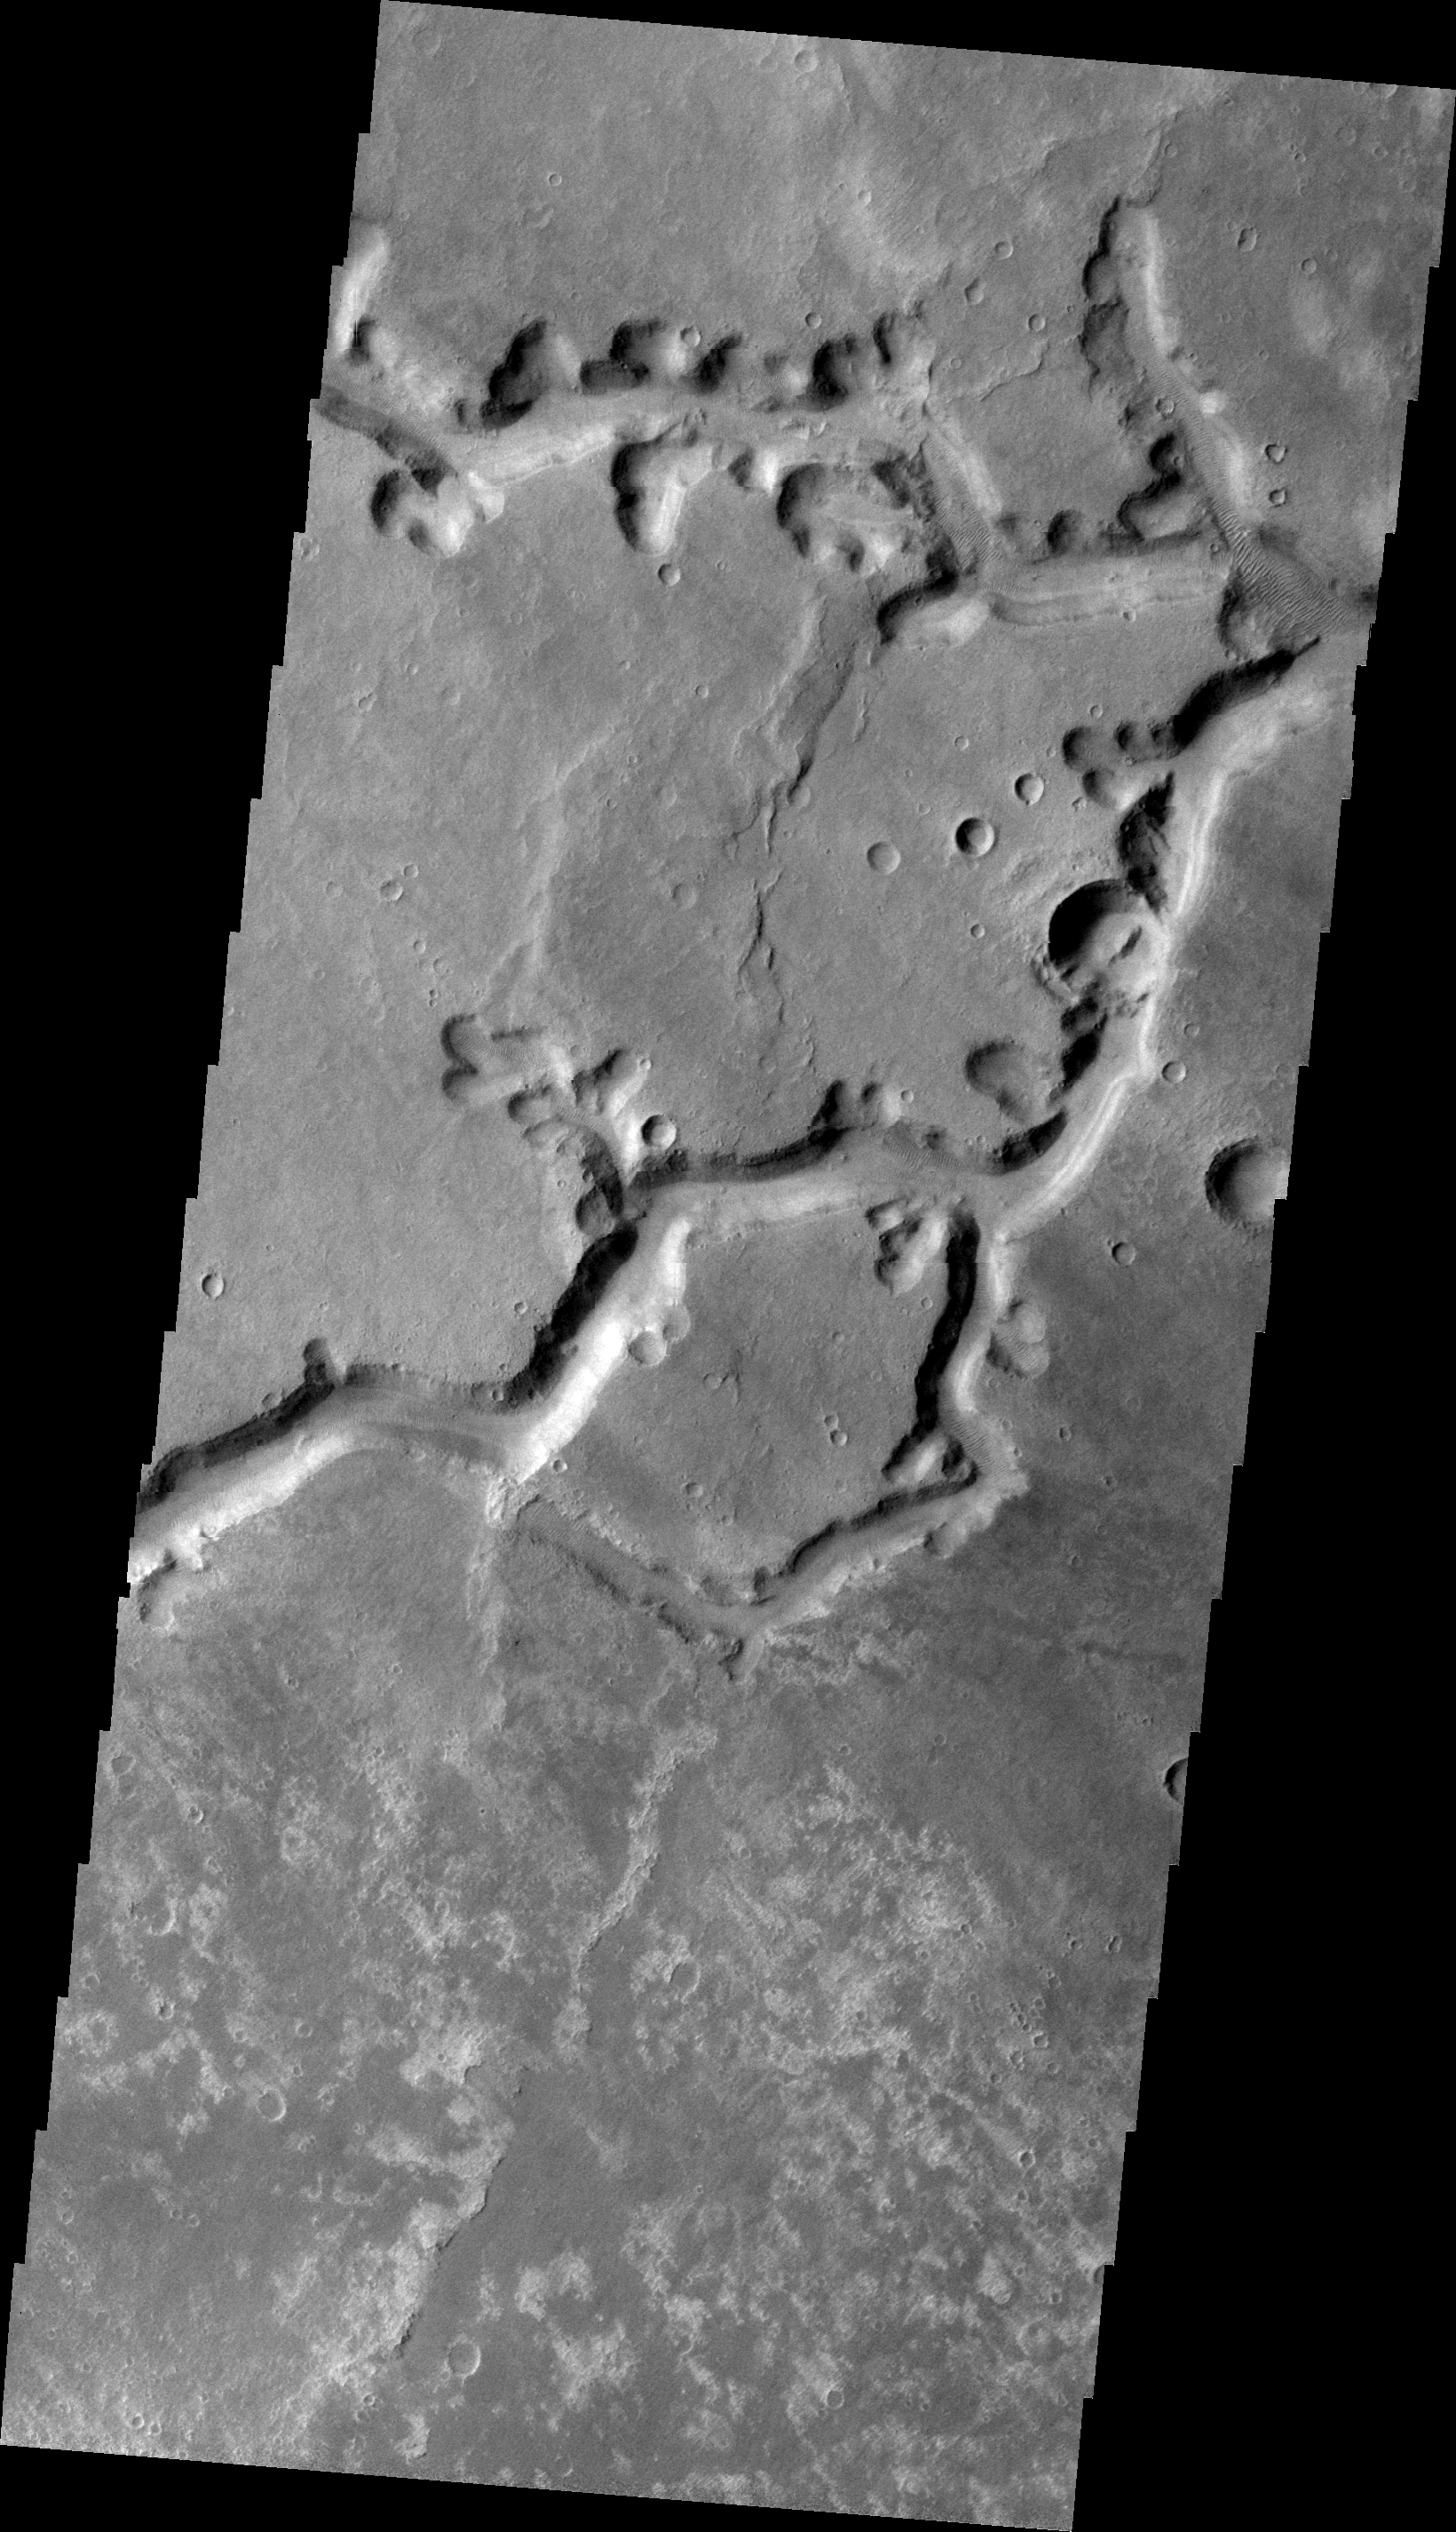

Nirgal Vallis

This VIS image shows a complex section of Nirgal Vallis.

Image information: VIS instrument. Latitude -27.4N, Longitude 314.8E. 22 meter/pixel resolution.

Please see the THEMIS Data Citation Note for details on crediting THEMIS images.

Note: this THEMIS visual image has not been radiometrically nor geometrically calibrated for this preliminary release. An empirical correction has been performed to remove instrumental effects. A linear shift has been applied in the cross-track and down-track direction to approximate spacecraft and planetary motion. Fully calibrated and geometrically projected images will be released through the Planetary Data System in accordance with Project policies at a later time.

NASA’s Jet Propulsion Laboratory manages the 2001 Mars Odyssey mission for NASA’s Office of Space Science, Washington, D.C. The Thermal Emission Imaging System (THEMIS) was developed by Arizona State University, Tempe, in collaboration with Raytheon Santa Barbara Remote Sensing. The THEMIS investigation is led by Dr. Philip Christensen at Arizona State University. Lockheed Martin Astronautics, Denver, is the prime contractor for the Odyssey project, and developed and built the orbiter. Mission operations are conducted jointly from Lockheed Martin and from JPL, a division of the California Institute of Technology in Pasadena.

Credit: NASA/JPL/ASU